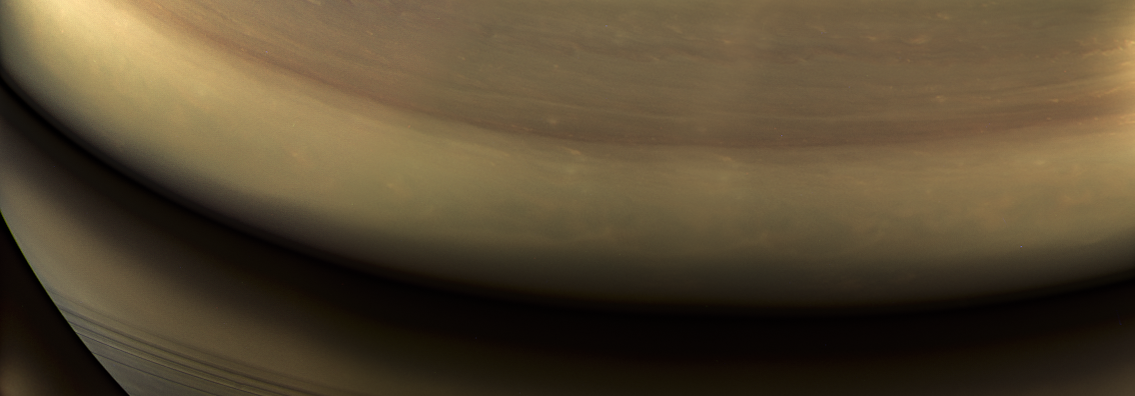

Final Frontier

Annotated Image

This view of Saturn looks toward the planet’s night side, lit by sunlight reflected from the rings. A mosaic of some of the very last images captured by Cassini’s cameras, it shows the location where the spacecraft would enter the planet’s atmosphere hours later. An annotated view (Figure 1) marks the entry site with an oval. While this area was on the night side of the planet at the time, it would rotate into daylight by the time Cassini made its final dive into Saturn’s upper atmosphere, ending its remarkable 13-year exploration of Saturn.

Images taken using red, green and blue spectral filters were combined to show the scene in near natural color. The images were taken with Cassini’s wide-angle camera on Sept. 14, 2017, at a distance of approximately 394,000 miles (634,000 kilometers) from Saturn.

The Cassini spacecraft ended its mission on Sept. 15, 2017.

The Cassini mission is a cooperative project of NASA, ESA (the European Space Agency) and the Italian Space Agency. The Jet Propulsion Laboratory, a division of Caltech in Pasadena, manages the mission for NASA’s Science Mission Directorate, Washington. The Cassini orbiter and its two onboard cameras were designed, developed and assembled at JPL. The imaging operations center is based at the Space Science Institute in Boulder, Colorado.

Credit: NASA/JPL-Caltech/Space Science Institute